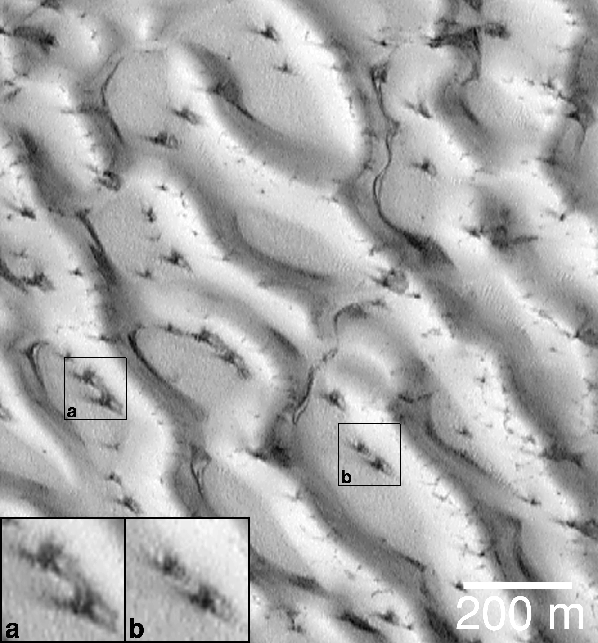

Defrosting Polar Dunes–Dark Spots and Wind Streaks

The first time that the Mars Global Surveyor (MGS) Mars Orbiter Camera (MOC) team saw dark spots on defrosting dune surfaces was in August and September of 1998. At that time, it was the north polar seasonal frost cap that was subliming away (more recent images from 1999 have shown the south polar frosts). This picture (above) shows a small portion of the giant dune field that surrounds the north polar region, as it appeared on August 23, 1998. At the time, it was early northern spring and the dunes were still covered with winter frost.

Dark spots had appeared on the north polar dunes, and many of them exhibited a radial or semi-radial pattern of dark streaks and streamers. At first, there was speculation that the streaks indicated that the defrosting process might somehow involve explosions! The dark spots seemed to resemble small craters with dark, radial ejecta. It seemed possible that frozen carbon dioxide trapped beneath water ice might somehow heat up, turn to gas, expand, and then “explode” in either a small blast or at least a “puff” of air similar to that which comes from the blowhole of a surfacing whale or seal.

The image shown here changed the earlier impression. The dark spots and streaks do not result from explosions. The spots–though not well understood–represent the earliest stages of defrosting on the sand dunes. The streaks, instead of being caused by small explosions, are instead the result of wind. In this picture, the fine, dark streaks show essentially identical orientations from spot to spot (e.g., compare the spots seen in boxes (a) and (b)). Each ray of dark material must result from wind blowing from a particular direction–for example, all of the spots in this picture exhibit a ray that points toward the upper left corner of the image, and each of these rays indicates the same wind regime. Each spot also has a ray pointing toward the lower right and top/upper-right. These, too, must indicate periods when the wind was strong enough to move materials, consistently, in only one direction.

The sand that makes up the north polar dunes is dark. Each spot and streak is composed of the dune sand. The bright surfaces are all covered with frost. This picture is located near 76.9°N, 271.2°W, in the north polar sand sea. Illumination is from the lower left. The 200 meter scale also indicates a distance of 656 feet.

Malin Space Science Systems and the California Institute of Technology built the MOC using spare hardware from the Mars Observer mission. MSSS operates the camera from its facilities in San Diego, CA. The Jet Propulsion Laboratory’s Mars Surveyor Operations Project operates the Mars Global Surveyor spacecraft with its industrial partner, Lockheed Martin Astronautics, from facilities in Pasadena, CA and Denver, CO.

Credit: NASA/JPL/MSSS